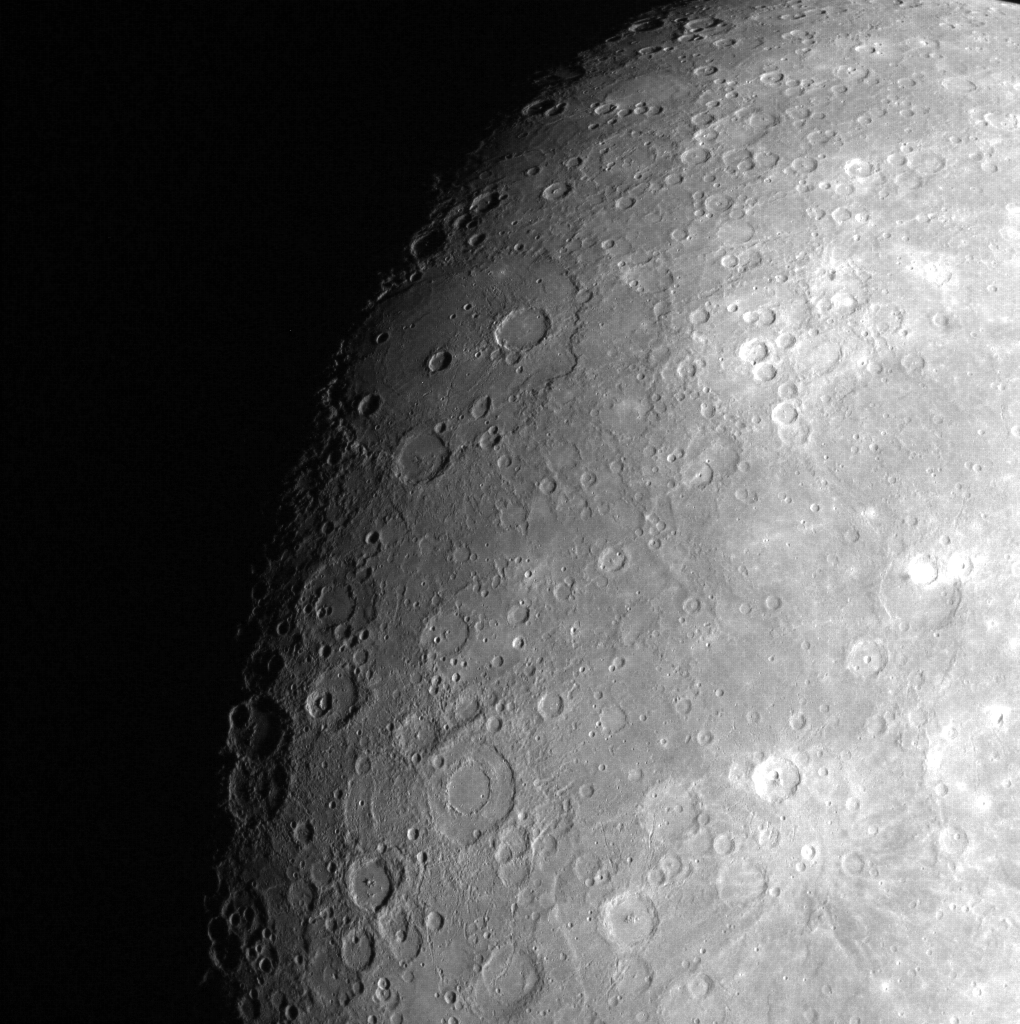

That’s No Moon…

This image, taken with MESSENGER’s Wide Angle Camera (WAC), shows Mercury’s heavily cratered surface. While Mercury’s surface is often compared with that of Earth’s Moon, Mercury and the Moon differ significantly in a number of important ways, including core size, presence of a global magnetic field, and surface composition. Mercury is a unique world, not just the Moon moved closer to the Sun!

On March 17, 2011 (March 18, 2011, UTC), MESSENGER became the first spacecraft ever to orbit the planet Mercury. The mission is currently in its commissioning phase, during which spacecraft and instrument performance are verified through a series of specially designed checkout activities. In the course of the one-year primary mission, the spacecraft’s seven scientific instruments and radio science investigation will unravel the history and evolution of the Solar System’s innermost planet. Visit the Why Mercury? section of this website to learn more about the science questions that the MESSENGER mission has set out to answer.

Date acquired: April 14, 2011
Image Mission Elapsed Time (MET): 211275265
Image ID: 130616
Instrument: Wide Angle Camera (WAC) of the Mercury Dual Imaging System (MDIS)
WAC filter: 9 (996 nanometers)
Center Latitude: -29.94°
Center Longitude: 244.8° E
Resolution: 2294 meters/pixel
Scale: Beethoven, the large basin in the center of the image just over the terminator, is 630 km across.
Incidence Angle: 75.7°
Emission Angle: 33.0°
Phase Angle: 52.0°

These images are from MESSENGER, a NASA Discovery mission to conduct the first orbital study of the innermost planet, Mercury. For information regarding the use of images, see the MESSENGER image use policy.

Credit: NASA/Johns Hopkins University Applied Physics Laboratory/Carnegie Institution of Washington